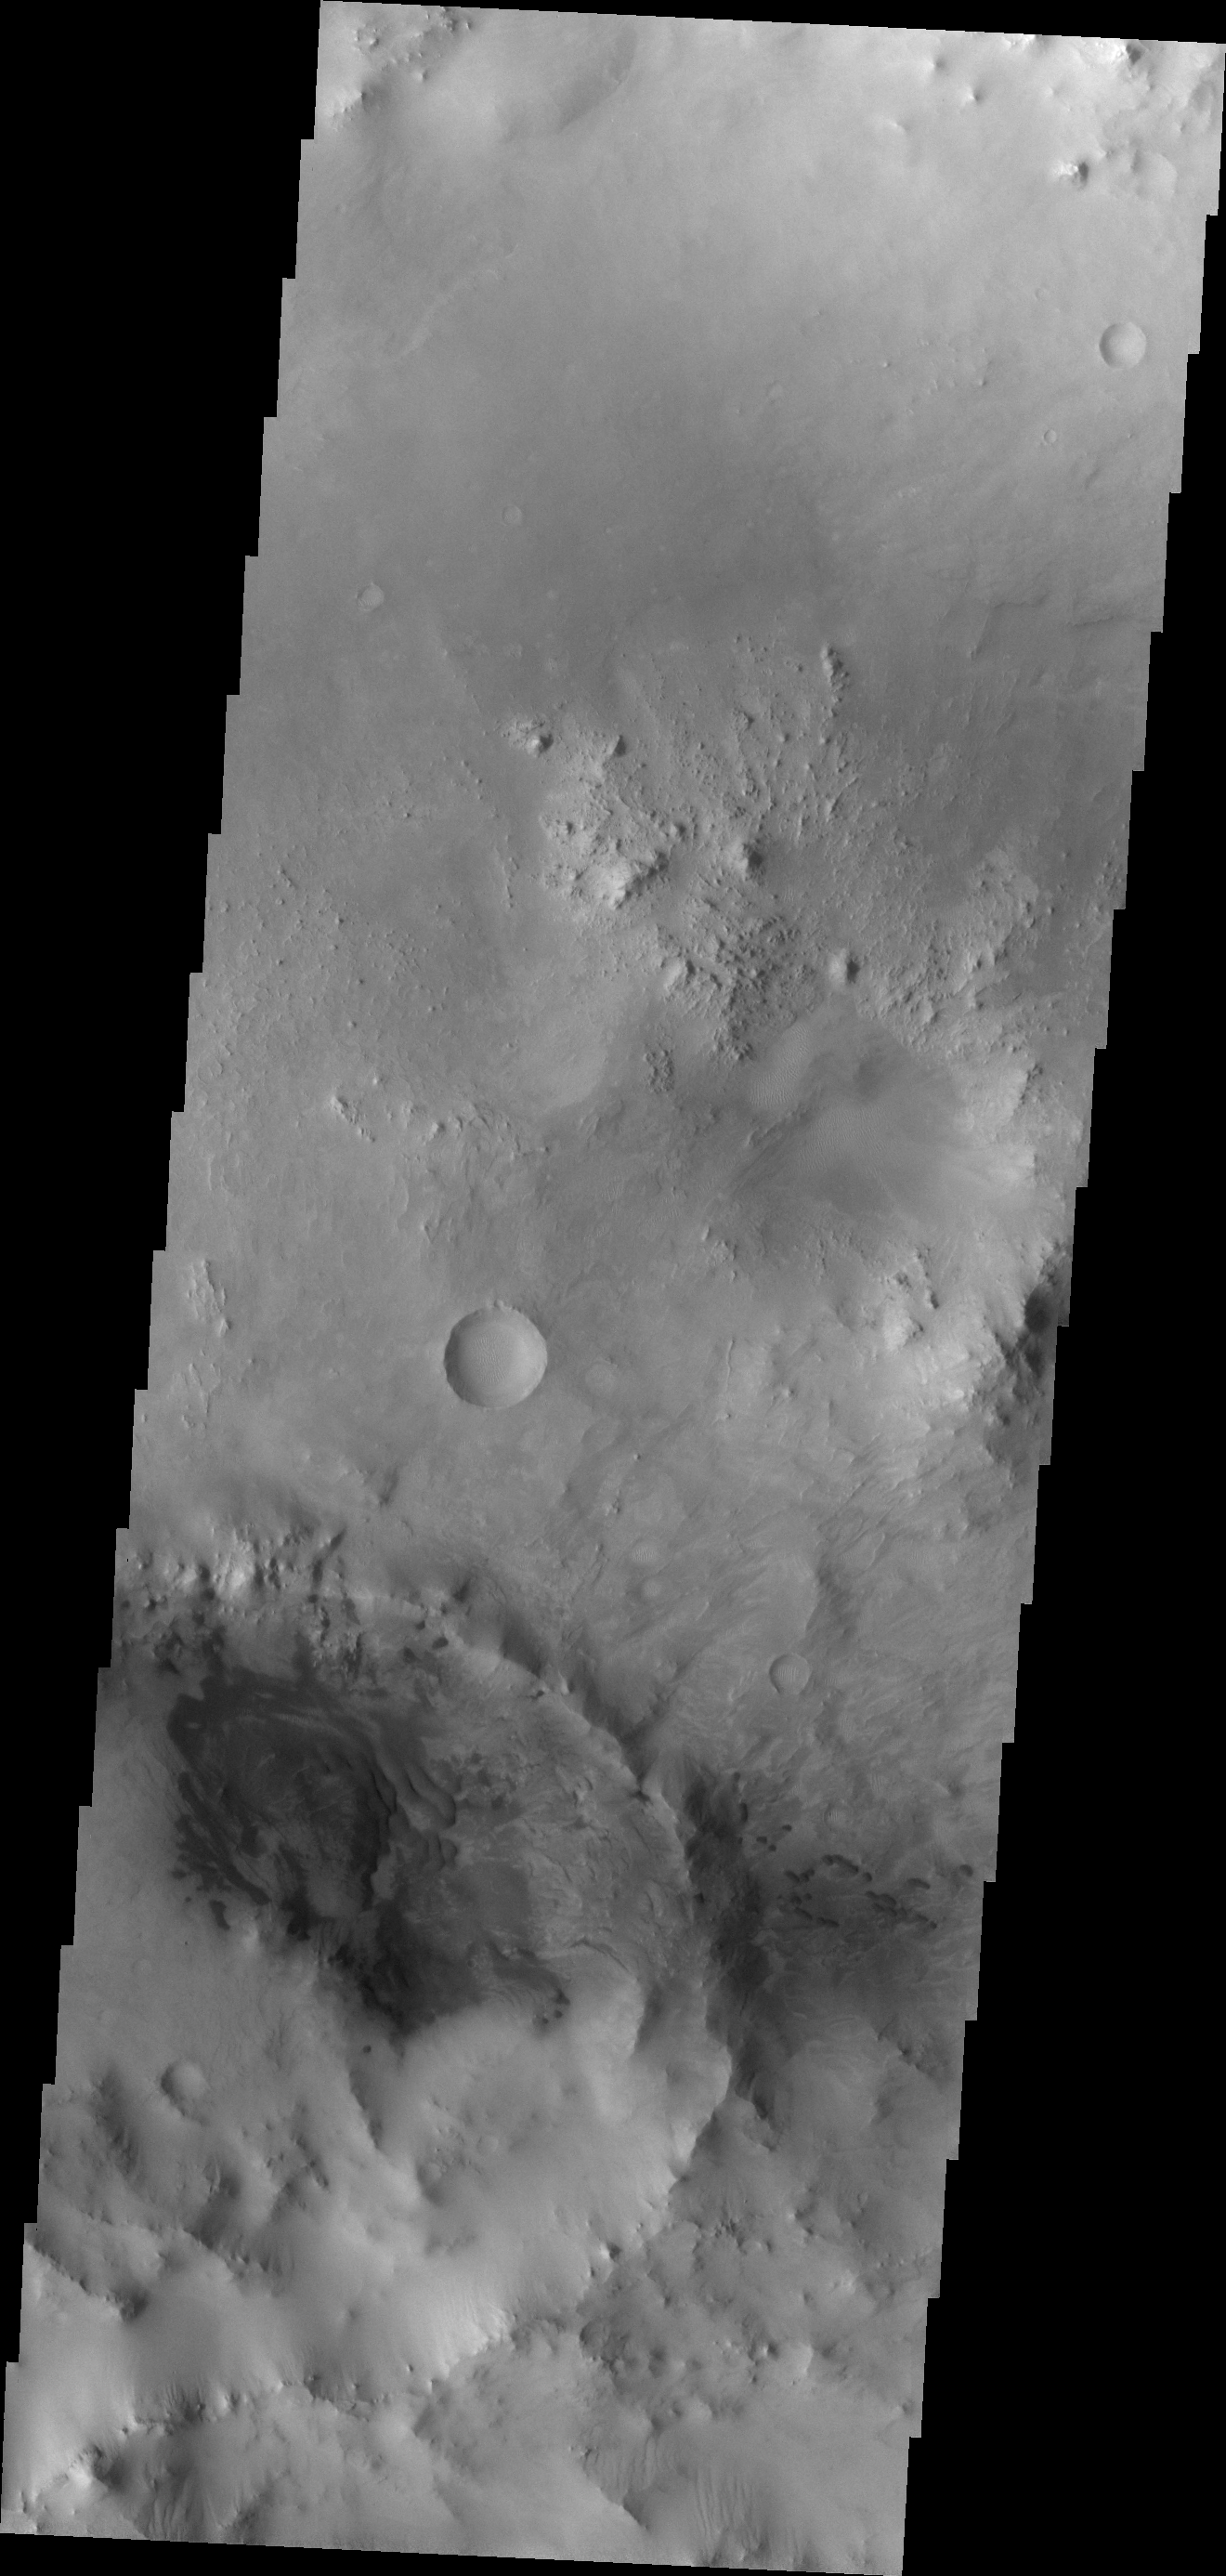

Dunes

Dark dunes swirl within a crater on the floor of a larger unnamed crater of the margin of Syrtis Major. Small individual dunes are located just outside the rim of the small crater.

Image information: VIS instrument. Latitude 3.1N, Longitude 57.6E. 18 meter/pixel resolution.

Please see the THEMIS Data Citation Note for details on crediting THEMIS images.

Note: this THEMIS visual image has not been radiometrically nor geometrically calibrated for this preliminary release. An empirical correction has been performed to remove instrumental effects. A linear shift has been applied in the cross-track and down-track direction to approximate spacecraft and planetary motion. Fully calibrated and geometrically projected images will be released through the Planetary Data System in accordance with Project policies at a later time.

NASA’s Jet Propulsion Laboratory manages the 2001 Mars Odyssey mission for NASA’s Office of Space Science, Washington, D.C. The Thermal Emission Imaging System (THEMIS) was developed by Arizona State University, Tempe, in collaboration with Raytheon Santa Barbara Remote Sensing. The THEMIS investigation is led by Dr. Philip Christensen at Arizona State University. Lockheed Martin Astronautics, Denver, is the prime contractor for the Odyssey project, and developed and built the orbiter. Mission operations are conducted jointly from Lockheed Martin and from JPL, a division of the California Institute of Technology in Pasadena.

Credit: NASA/JPL/ASU